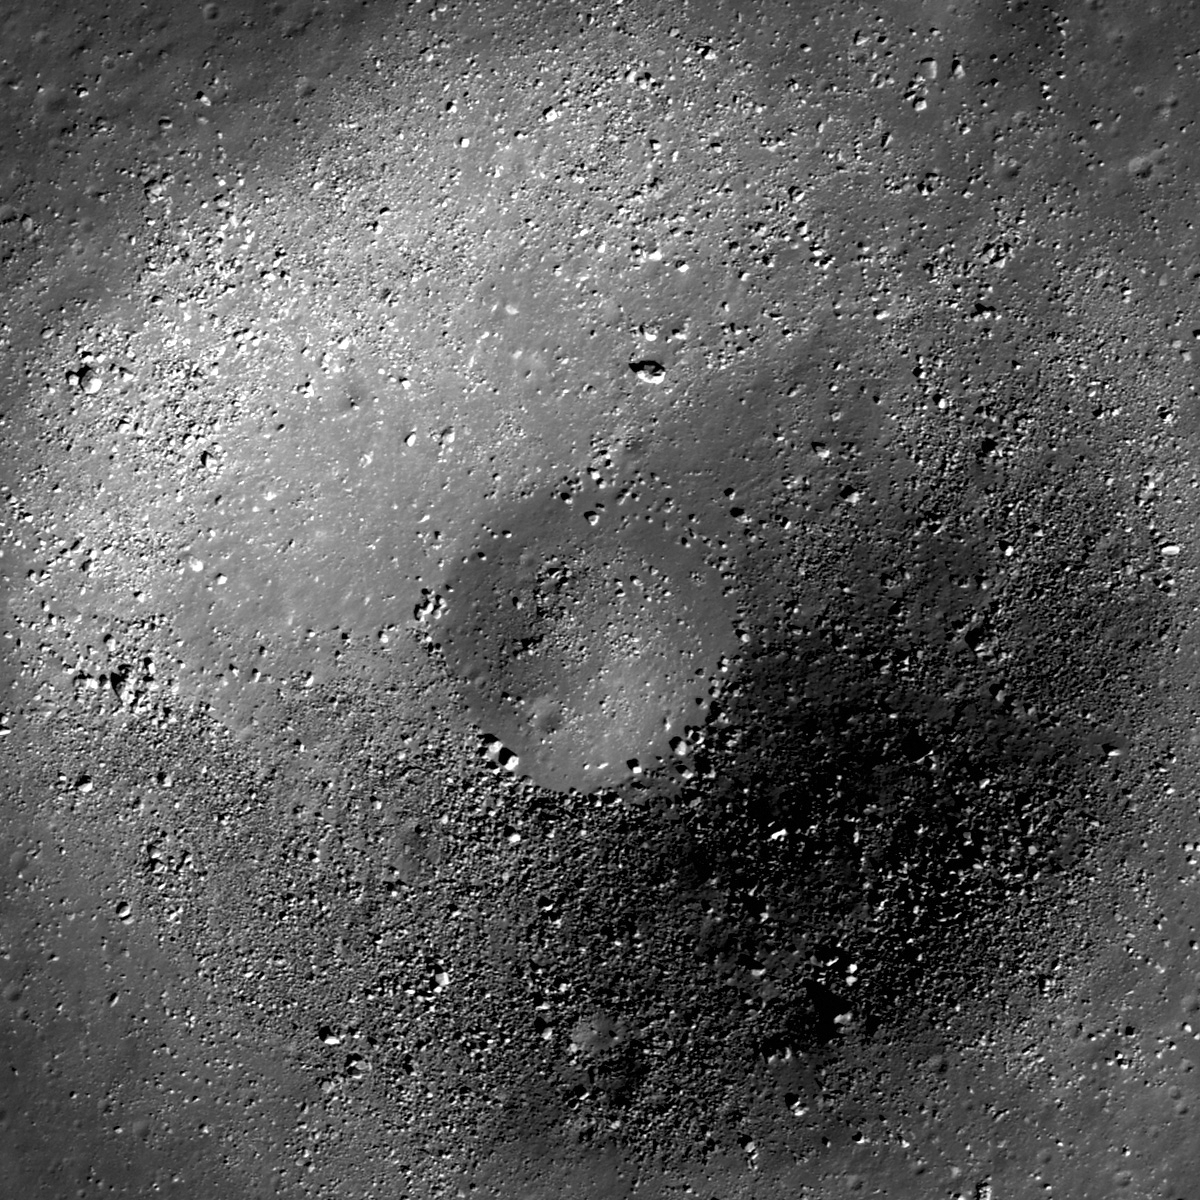

Small Crater in Oceanus Procellarum

This unnamed 740 meter diameter crater has bouldery walls and is morphologically similar to many <1 km diameter craters in the mare. Image width is 847 meters, LROC NAC M127328861L.

The LROC NAC has imaged thousands of blocky craters similar to this example found in Oceanus Procellarum. The numerous boulders may be fragments of bedrock, regolith breccias formed by the impact itself, or a combination of both. Since a crater depth of excavation is roughly one tenth its diameter, this small crater has probably distributed material from about 75 meters depth around its rim. Usually, ejecta material on the rim comes from the deepest part of the crater, and ejecta farther away from the crater comes from shallower depths. Thus astronauts can walk towards a crater rim, sampling material from greater depths as the rim is approached in a radial cross-section of the ejecta blanket. As you look at these boulders, you are witnessing a history of the emplacement of this mare. If we could just pick up samples and bring them back to Earth, we could figure out how much time elapsed between mare basalt flows in this area and how much the composition changed with time.

The vast Oceanus Procellarum mare basalts are observed in this portion of LROC Wide Angle Camera monochrome M117895651M. Prominent across the scene are wrinkle ridges and secondary crater clusters. The arrow points to the blocky crater in the opening image
NASA’s Goddard Space Flight Center built and manages the mission for the Exploration Systems Mission Directorate at NASA Headquarters in Washington. The Lunar Reconnaissance Orbiter Camera was designed to acquire data for landing site certification and to conduct polar illumination studies and global mapping. Operated by Arizona State University, LROC consists of a pair of narrow-angle cameras (NAC) and a single wide-angle camera (WAC). The mission is expected to return over 70 terabytes of image data.

Credit: NASA/GSFC/Arizona State University